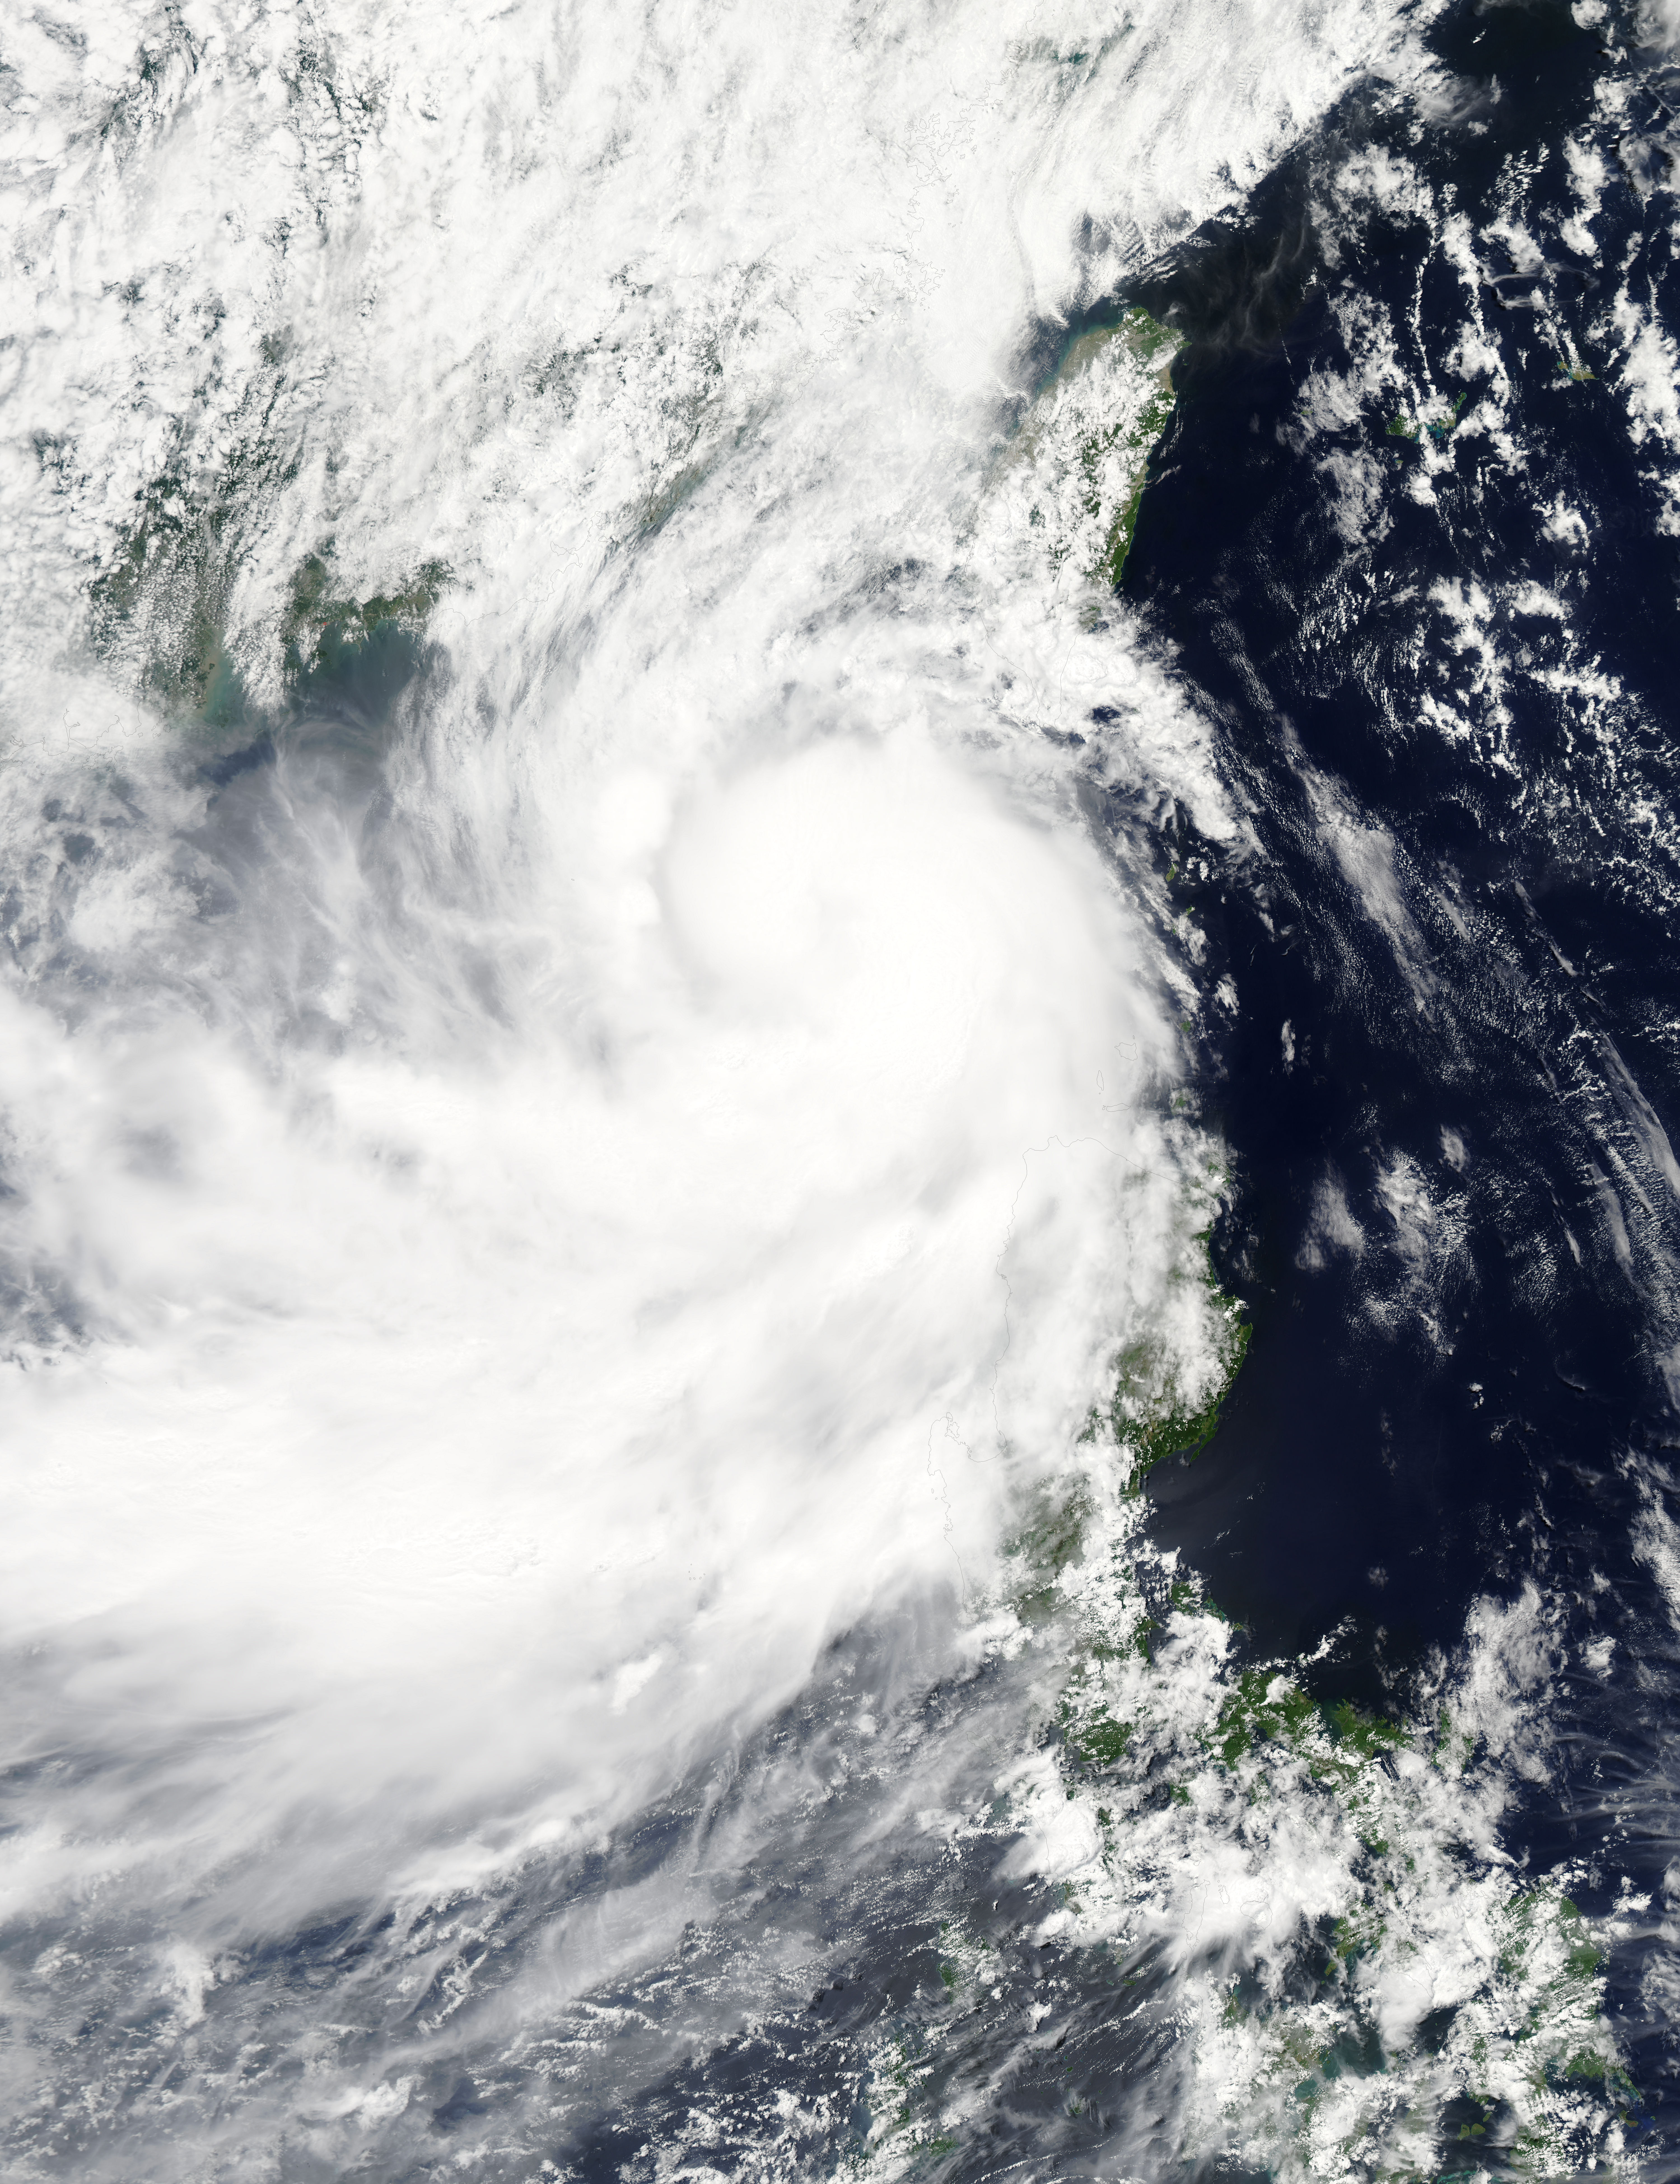

NASA Sees Tropical Storm Linfa Between Taiwan and Northern Philippines

NASA's Aqua satellite captured a picture of Tropical Storm Linfa in the South China Sea on July 7 when it was between southern Taiwan and the northern Philippines. Aqua passed over Linfa on July 7 at 05:25 UTC (1:25 a.m. EDT) and the Moderate Resolution Imaging Spectroradiometer or MODIS instrument captured a visible image of the storm. Bands of thunderstorms wrapping into the center of circulation from the south, draped over western Luzon. The MODIS image showed the tight concentration of thunderstorms around Linfa's center were located over the South China Sea. Fragmented bands of thunderstorms north of the center were brushing over Southern Taiwan while clouds from another band of fragmented thunderstorms stretched northwest through the Taiwan Strait. On July 7 at 1500 UTC (11 a.m. EDT), Tropical Storm Linfa's maximum sustained winds had increased to 50 knots (57.5 mph/92.6 kph), up from 45 knots (51.7 mph/83.3 kph) six hours before. Linfa strengthened in the warm waters of the South China Sea now that its center has moved away from the northern Philippines and was no longer over land. Linfa was centered near 21.0 North latitude and 118.8 East longitude, about 277 nautical miles (319 miles/513.3 km) east-southeast of Hong Kong, China. Linfa has tracked northward at 3 knots (3.5 mph/5.5 kph). China's National Meteorological Centre has (CNMC) issued a yellow category warning of typhoon at 6:00 a.m. July 7, Beijing Time. CNMC noted that Linfa is the tenth typhoon this year and at that time it was centered about 430 km (267.2 miles) southeast of border between Fujian and Guangdong For updated warnings and watches from the China Meteorological Service, visit: www.cma.gov.cn/en/WeatherWarnings/. Linfa is moving north between Luzon and Taiwan. The Joint Typhoon Warning Center expects Linfa to strengthen to 60 knots (69 mph/111 kph) by mid-day on July 9, before weakening and then making landfall in mainland China.

Credit: NASA/GSFC/Jeff Schmaltz/MODIS Land Rapid Response Team